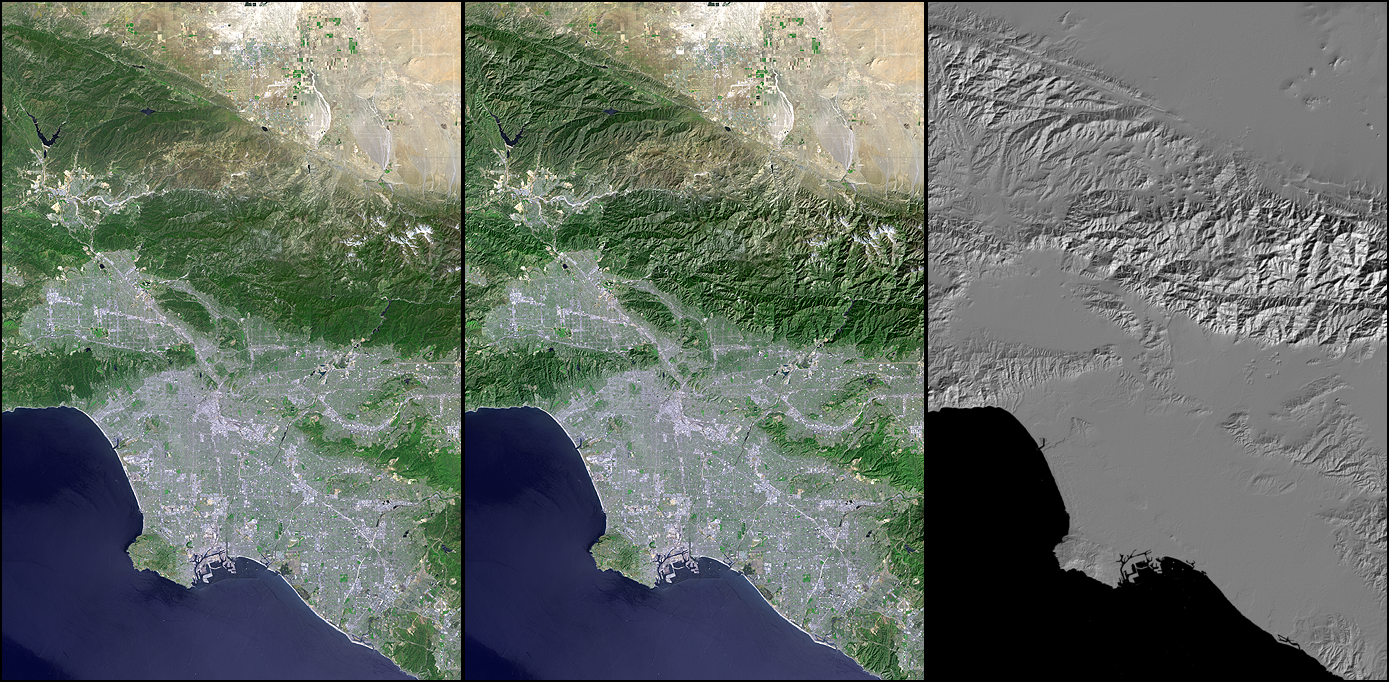

Landsat – SRTM Shaded Relief Comparison, Los Angeles and Vicinity

Digital elevation models (DEMs), such as those produced by the Shuttle Radar Topography Mission (SRTM), allow user-controlled visualization of the Earth’s landforms that is not possible using satellite imagery alone. This three-view comparison shows Los Angeles, Calif., and vicinity, with a Landsat image (only) on the left, a shaded relief rendering of the SRTM DEM on the right, and a merge of the two data sets in the middle. Note that topographic expression in the Landsat image alone is very subtle due to the fairly high sun angle (63 degrees above the horizon) during the satellite overflight in late morning of a mid-Spring day (May 4, 2001). In contrast, computer generated topographic shading of the DEM provides a pure and bold image of topographic expression with a user specified illumination direction. The middle image shows how combining the Landsat and DEM shaded relief can result in a topographically enhanced satellite image in which the information content of both data sets is merged into a single view.

Landsat has been providing visible and infrared views of the Earth since 1972. SRTM elevation data matches the 30-meter (98-foot) resolution of most Landsat images and helps in analyzing the large and growing Landsat image archive, managed by the U.S. Geological Survey (USGS).

Elevation data used in this image was acquired by the Shuttle Radar Topography Mission (SRTM) aboard the Space Shuttle Endeavour, launched on Feb. 11, 2000. SRTM used the same radar instrument that comprised the Spaceborne Imaging Radar-C/X-Band Synthetic Aperture Radar (SIR-C/X-SAR) that flew twice on the Space Shuttle Endeavour in 1994. SRTM was designed to collect 3-D measurements of the Earth’s surface. To collect the 3-D data, engineers added a 60-meter (approximately 200-foot) mast, installed additional C-band and X-band antennas, and improved tracking and navigation devices. The mission is a cooperative project between NASA, the National Imagery and Mapping Agency (NIMA) of the U.S. Department of Defense and the German and Italian space agencies. It is managed by NASA’s Jet Propulsion Laboratory, Pasadena, Calif., for NASA’s Earth Science Enterprise, Washington, D.C.

Size: 138.8 kilometers (86.1 miles) by 94.0 kilometers (58.3 miles)
Location: 34.1 degrees North latitude, 118.3 degrees West longitude
Orientation: North at top
Image Data: Landsat bands 3, 2+4, 1 as red, green, blue, respectively, with SRTM shaded relief, plus Landsat panchromatic band 8 added for detail.
Original Data Resolution: SRTM 1 arc-second (30 meters or 98 feet), Landsat color 30 meters (98 feet) sharpened with Landsat panchromatic band (15 meters or 49 feet).
Date Acquired: May 4, 2001 (Landsat), February 2000 (SRTM)

Credit: NASA/JPL